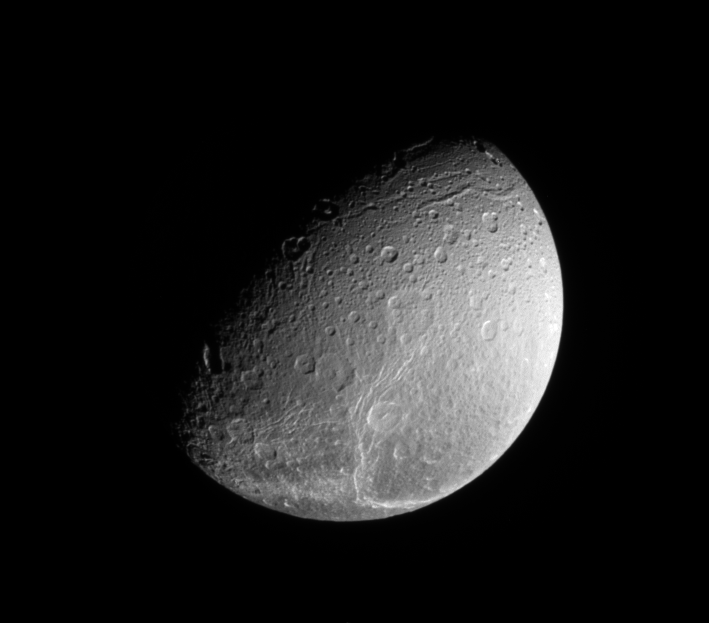

Above Dione’s Fractures

The Cassini spacecraft looks down on the north pole of Dione and the fine fractures that cross its trailing hemisphere.

The north pole of Dione lies on the terminator between shadow and light, about halfway down the left side of the image. This view is centered on terrain at 66 degrees north latitude, 224 degrees west longitude. Lit terrain seen here is on the trailing hemisphere and anti-Saturn side of Dione (1,123 kilometers, or 698 miles across).

To learn more about Dione’s fractures, see PIA09764.

The image was taken in visible light with the Cassini spacecraft narrow-angle camera on July 11, 2009. The view was obtained at a distance of approximately 429,000 kilometers (267,000 miles) from Dione and at a Sun-Dione-spacecraft, or phase, angle of 67 degrees. Image scale is 3 kilometers (2 miles) per pixel

The Cassini-Huygens mission is a cooperative project of NASA, the European Space Agency and the Italian Space Agency. The Jet Propulsion Laboratory, a division of the California Institute of Technology in Pasadena, manages the mission for NASA’s Science Mission Directorate, Washington, D.C. The Cassini orbiter and its two onboard cameras were designed, developed and assembled at JPL. The imaging operations center is based at the Space Science Institute in Boulder, Colo.

Credit: NASA/JPL/Space Science Institute